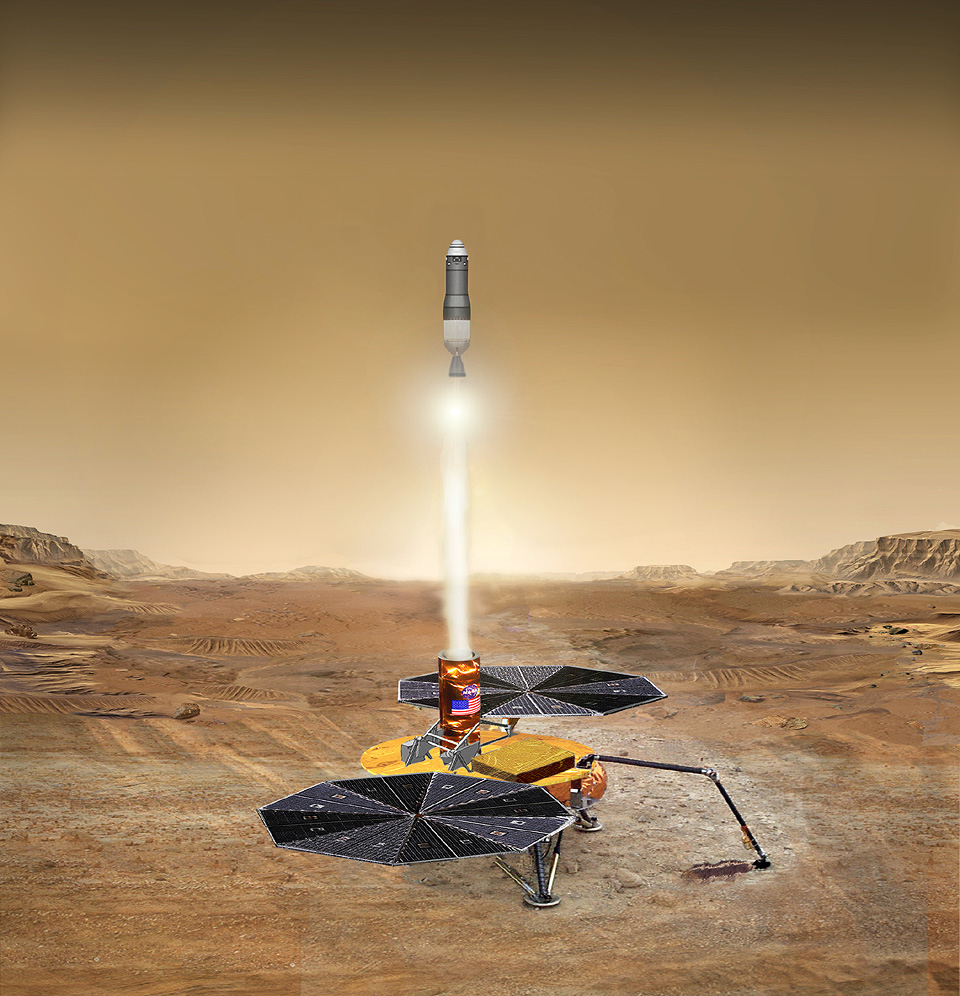

To Mars and Back

This artist’s concept of the proposed Mars Sample Return mission shows the launch of the martian sample back toward Earth. This image is part of a series designed to describe the current groundbreaking Mars Sample Return mission concept (see figure 1 below for a composite of the series), with a tentative launch date of 2013.

Figure 1: series composite

Credit: NASA/JPL